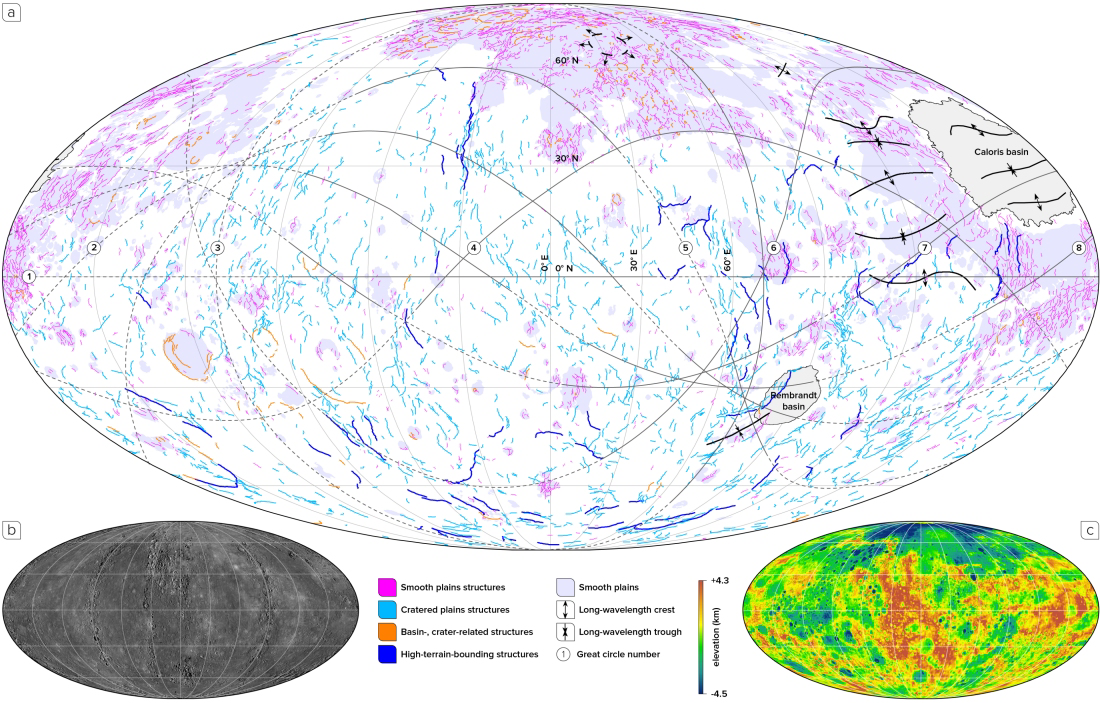

The Incredible Shrinking Mercury

Scientists have known since Mariner 10 that Mercury has contracted. This contraction is a result of the cooling of Mercury’s interior, and is the process responsible for the formation of the planet’s wrinkle ridges and lobate scarps. For almost four decades, however, the amount of global contraction measured from spacecraft data has been substantially less than that predicted by models of the thermal evolution of Mercury.

Now, using global photogeological and topographic MESSENGER data of Mercury, members of the MESSENGER team have mapped almost 6,000 ridges and scarps across the planet. Today’s image shows the result of this mapping work, with structures color-coded according to one of four classes. (The global photogeological and topographic data used in this study are shown in the bottom left and right, respectively, of the image.) With these results, the MESSENGER team has calculated that Mercury contracted to a much greater extent than had been determined previously from mapping — by up to seven times more, in fact.

This study was published online in the journal Nature Geoscience on Sunday, March 16, 2014, and is being presented today in the “Mercury” session at the 45th Lunar and Planetary Science Conference, which is being held this week in The Woodlands, Texas. In total, MESSENGER team members are presenting 25 papers at this conference.

Date published online: March 16, 2014
Center Latitude: 0°
Center Longitude: 0°E
Projection: Molleweide
Reference: Byrne et al. (2014) Mercury’s global contraction much greater than earlier estimates, Nature Geoscience, doi:10.1038/NGEO2097

The MESSENGER spacecraft is the first ever to orbit the planet Mercury, and the spacecraft’s seven scientific instruments and radio science investigation are unraveling the history and evolution of the Solar System’s innermost planet. MESSENGER acquired over 150,000 images and extensive other data sets. MESSENGER is capable of continuing orbital operations until early 2015.

For information regarding the use of images, see the MESSENGER image use policy.

Credit: NASA/Johns Hopkins University Applied Physics Laboratory/Carnegie Institution of Washington